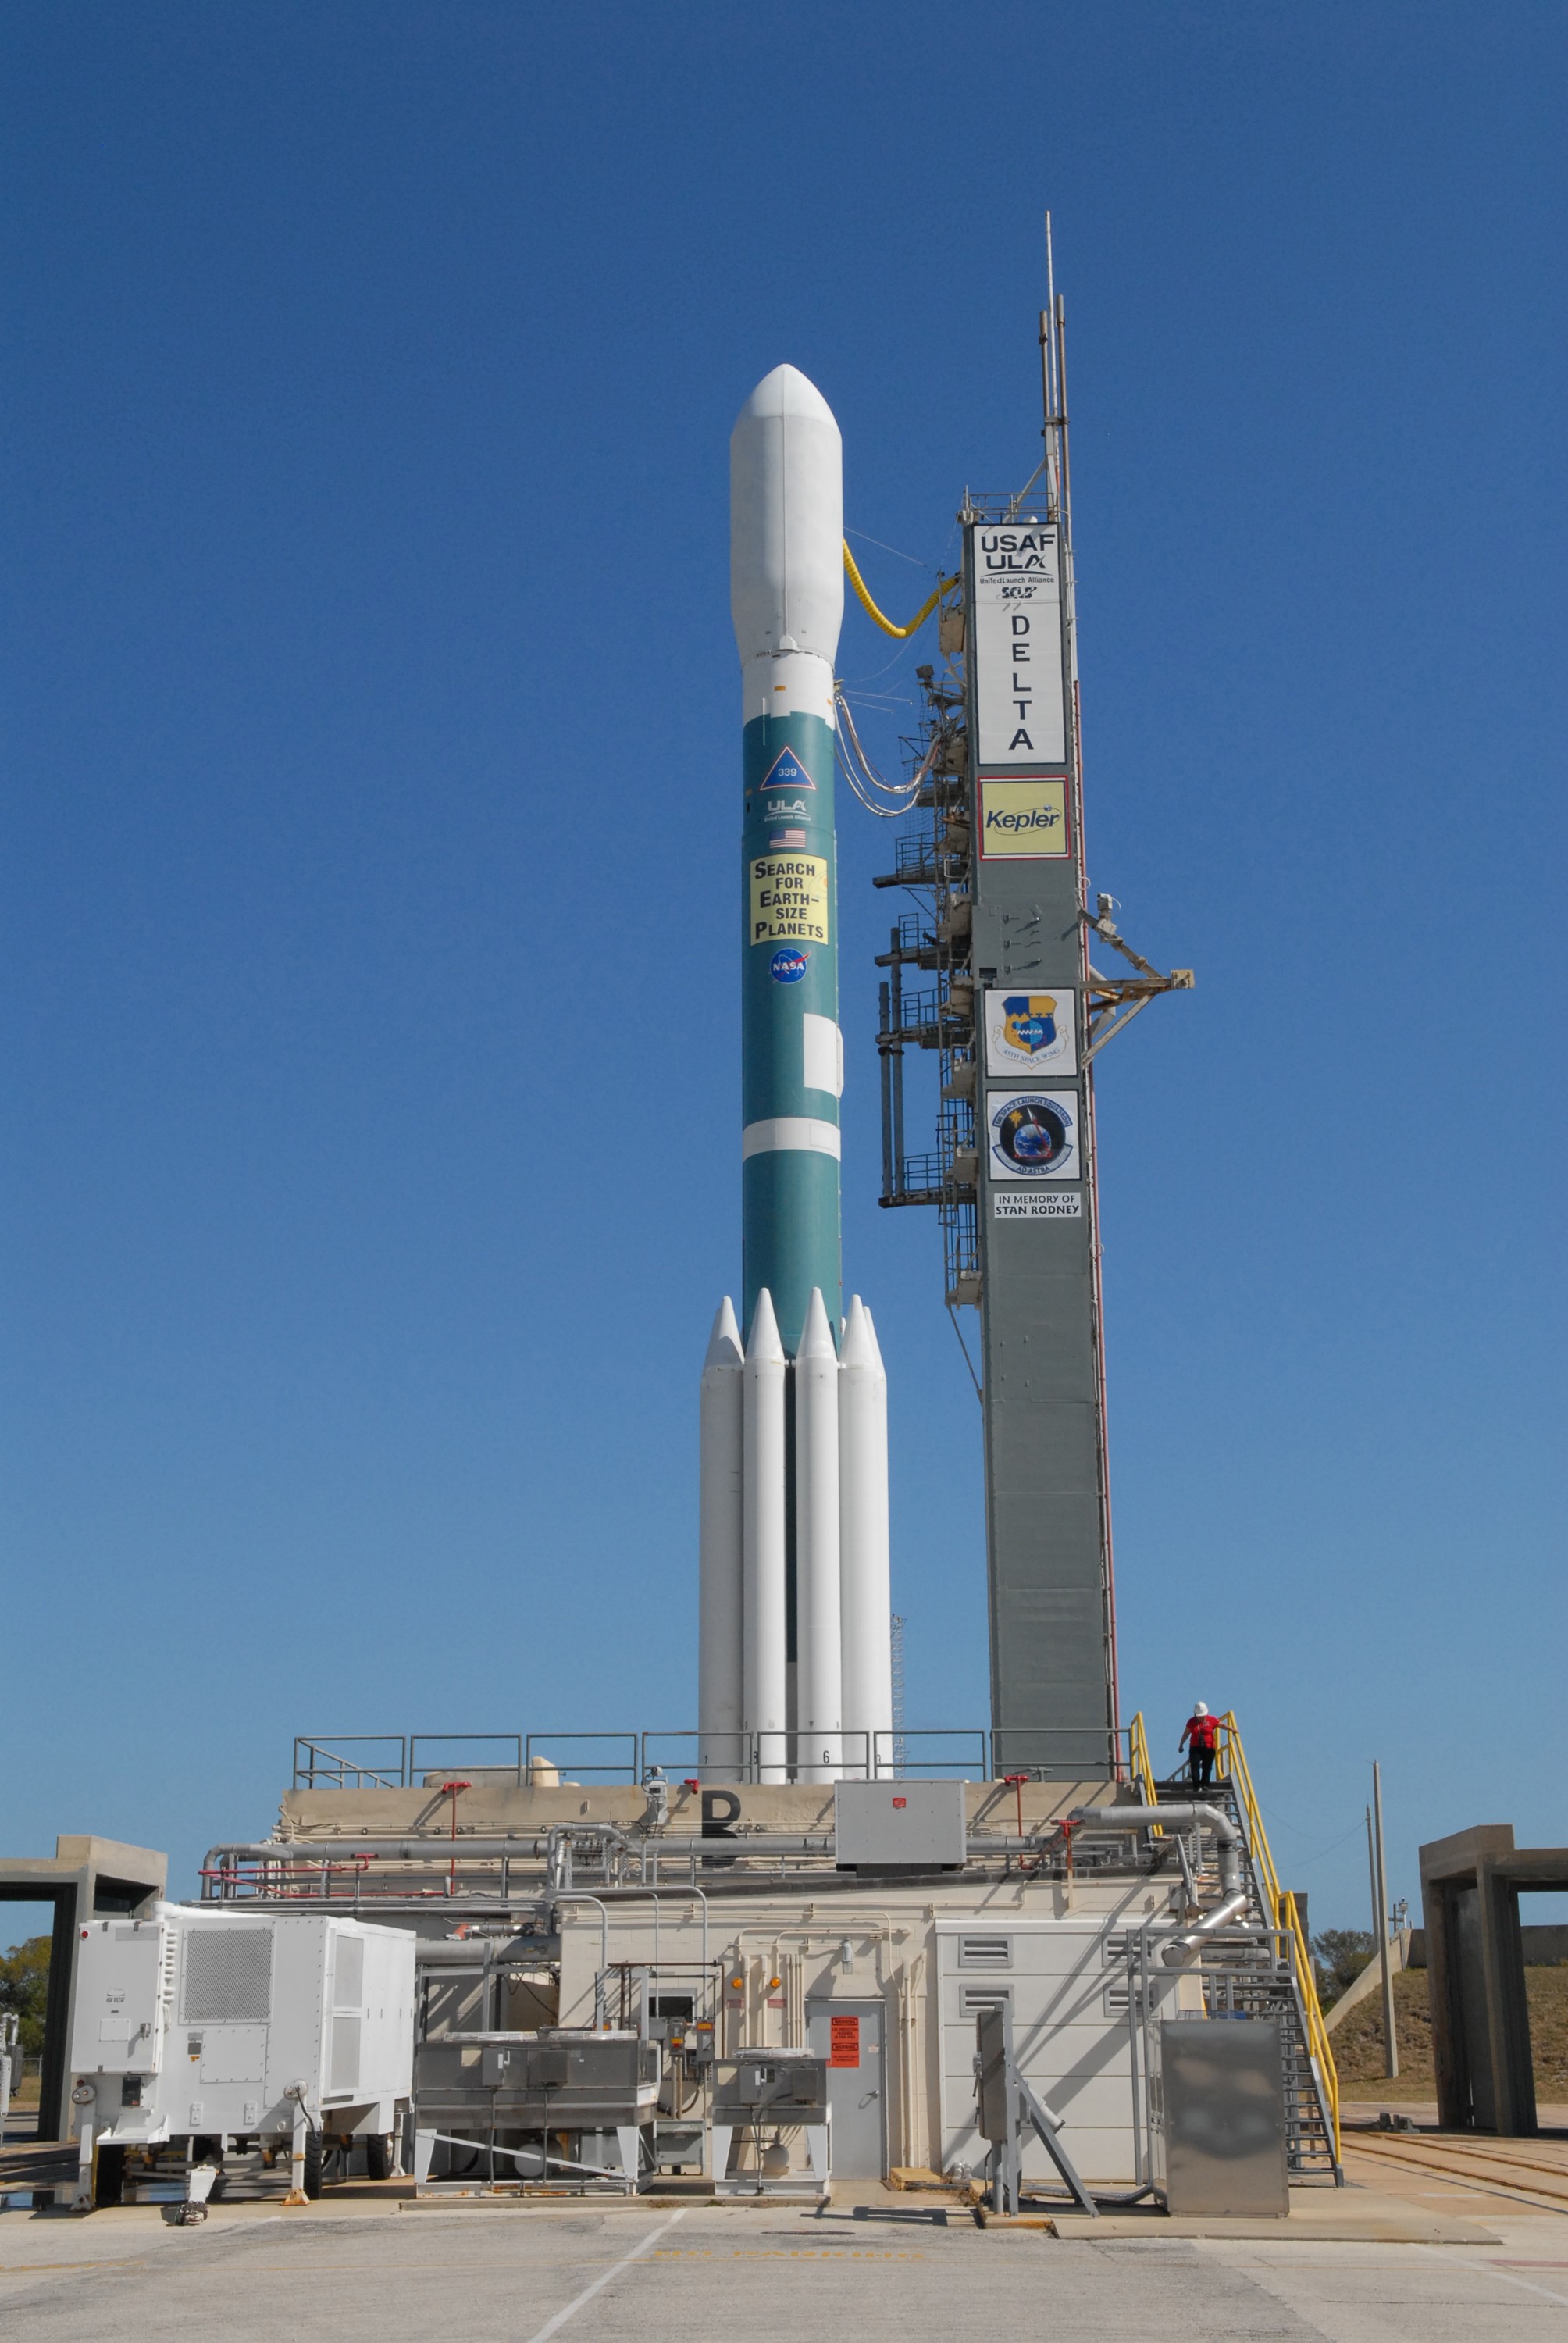

CAPE CANAVERAL, Fla. – The Delta II 7925 rocket stands ready for launch following rollback of the mobile service tower on Launch Pad 17-B at Cape Canaveral Air Force Station in Florida. Atop the rocket is NASA's Kepler spacecraft. Kepler is a spaceborne telescope designed to search the nearby region of our galaxy for Earth-size planets orbiting in the habitable zone of stars like our sun. The habitable zone is the region around a star where temperatures permit water to be liquid on a planet's surface. The challenge for Kepler is to look at a large number of stars in order to statistically estimate the total number of Earth-size planets orbiting sun-like stars in the habitable zone. Kepler will survey more than 100,000 stars in our galaxy.

Credit: NASA/Jack Pfaller